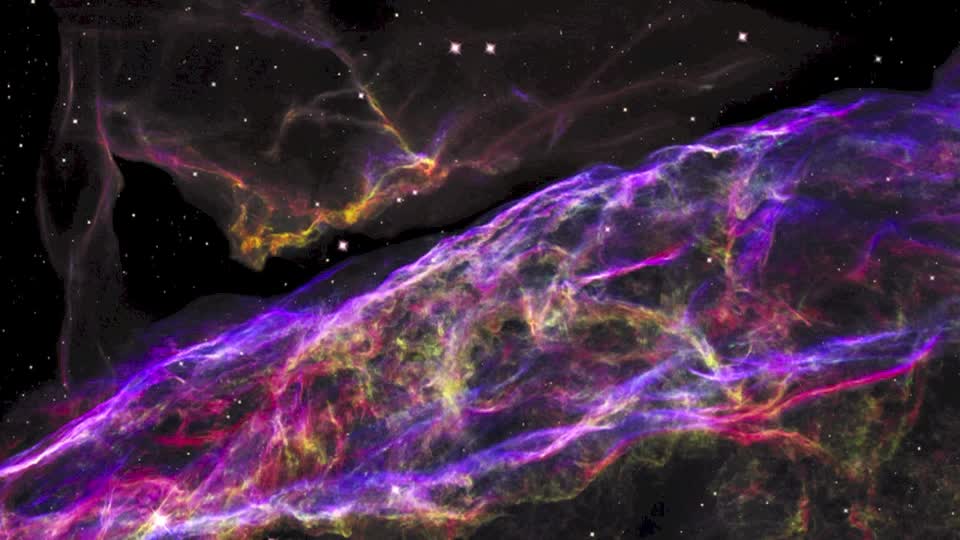

Hubble Zooms in on Shrapnel from an Exploded Star

NASA’s Hubble Space Telescope has unveiled in stunning detail a small section of the expanding remains of a massive star that exploded about 8,000 years ago. Called the Veil Nebula, the debris is one of the best-known supernova remnants, deriving its name from its delicate, draped filamentary structures. The entire nebula is 110 light-years across, covering six full moons on the sky as seen from Earth, and resides about 2,100 light-years away in the constellation Cygnus, the Swan. This 3-D visualization flies across a small portion of the Veil Nebula as photographed by the Hubble Space Telescope.

Credit: NASA, ESA, and F. Summers, G. Bacon, Z. Levay, and L. Frattare (Viz 3D Team, STScI)